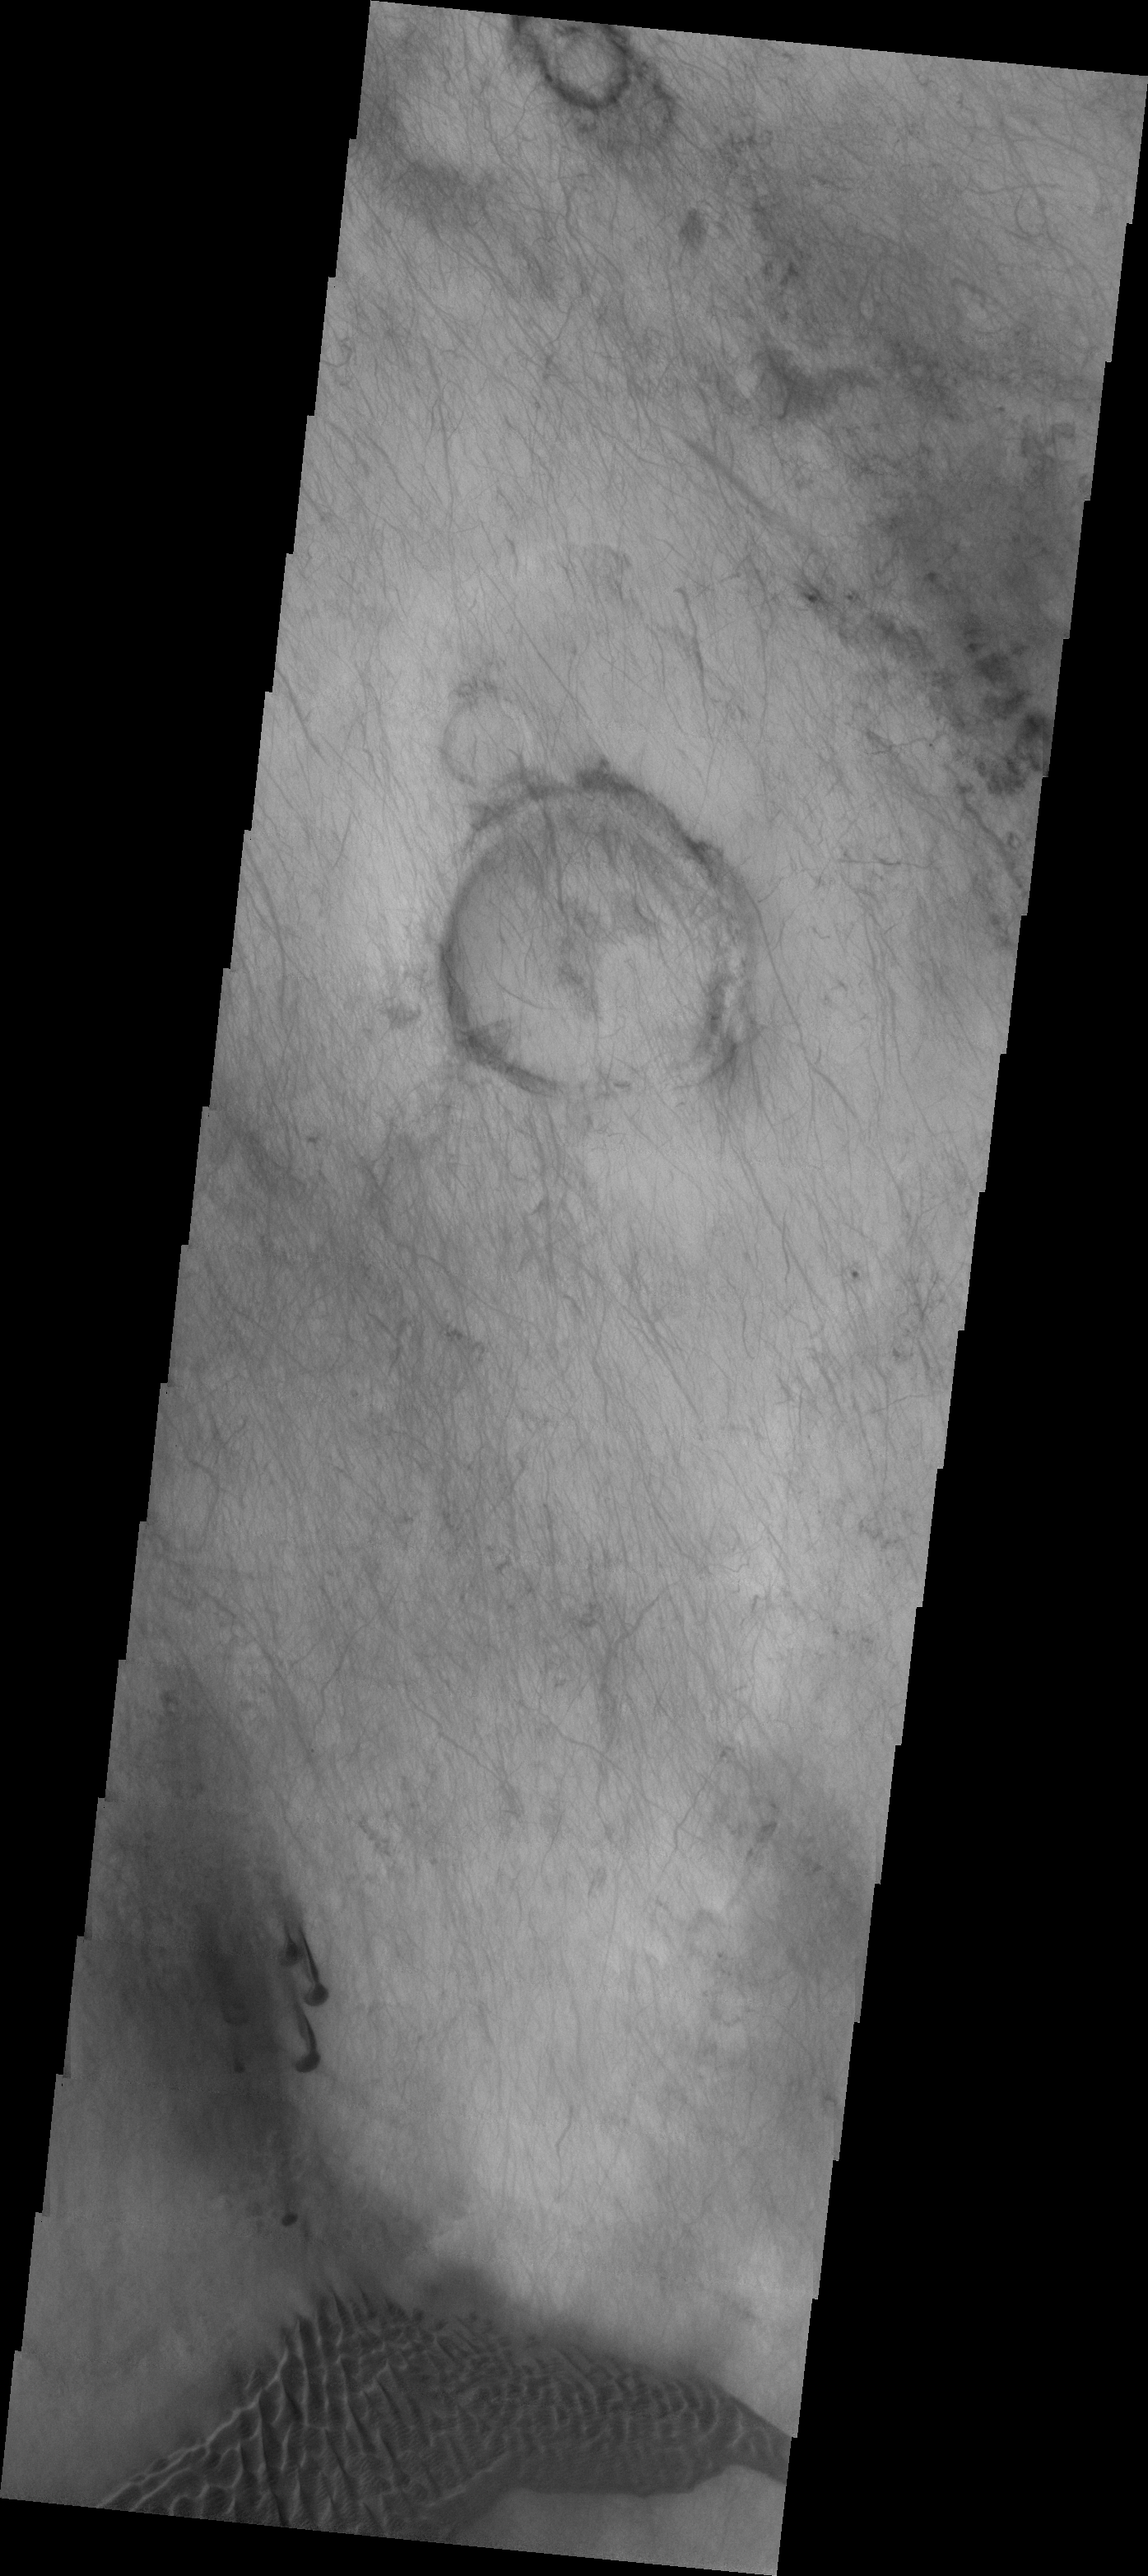

Planum Chronium

The dunes and dust devil tracks in this VIS image are located on the plains of Planum Chronium.

Image information: VIS instrument. Latitude -60.1N, Longitude 132.5E. 17 meter/pixel resolution.

Please see the THEMIS Data Citation Note for details on crediting THEMIS images.

Note: this THEMIS visual image has not been radiometrically nor geometrically calibrated for this preliminary release. An empirical correction has been performed to remove instrumental effects. A linear shift has been applied in the cross-track and down-track direction to approximate spacecraft and planetary motion. Fully calibrated and geometrically projected images will be released through the Planetary Data System in accordance with Project policies at a later time.

NASA’s Jet Propulsion Laboratory manages the 2001 Mars Odyssey mission for NASA’s Office of Space Science, Washington, D.C. The Thermal Emission Imaging System (THEMIS) was developed by Arizona State University, Tempe, in collaboration with Raytheon Santa Barbara Remote Sensing. The THEMIS investigation is led by Dr. Philip Christensen at Arizona State University. Lockheed Martin Astronautics, Denver, is the prime contractor for the Odyssey project, and developed and built the orbiter. Mission operations are conducted jointly from Lockheed Martin and from JPL, a division of the California Institute of Technology in Pasadena.

Credit: NASA/JPL/ASU